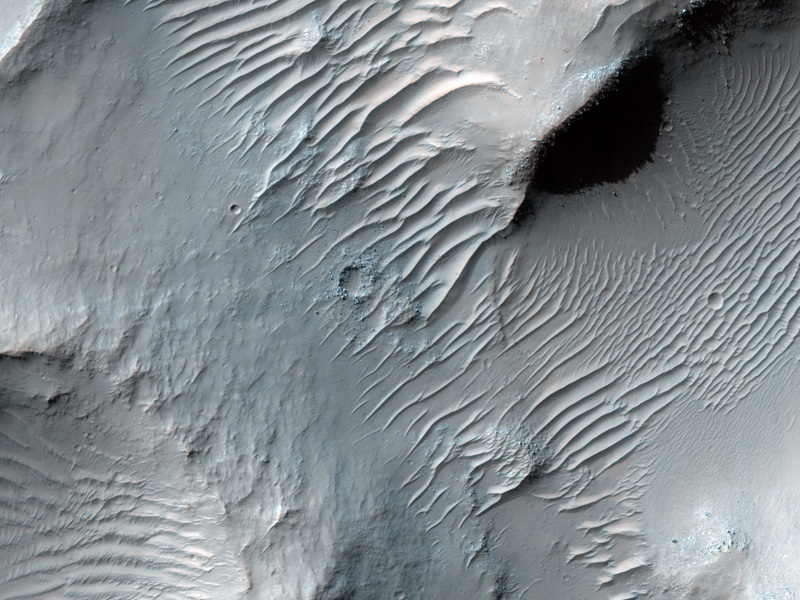

Dunes on Floor of Samara Valles, Mars

Samara Valles is one of the longest ancient valley systems on Mars. This system traverses more than 1000 kilometers (621 miles) toward the northwest across the heavily cratered southern highlands eroding into the gentle slopes of Terra Meridiani. The valley terminates in the northern lowlands within the Chryse basin where both Viking Lander 1 and Pathfinder are located.

The High Resolution Imaging Science Experiment (HiRISE) camera on NASA’s Mars Reconnaissance Orbiter recorded this image on March 4, 2010. The target for this HiRISE observation was a suggestion submitted through the camera team’s HiWish public-suggestion program. For more information about how to submit target suggestions, see http://uahirise.org/hiwish/.

The image shows a portion of the upper reach of Samara Valles. The valley is several hundred meters (or yards) wide at this location, and the surface is mantled with dust as evidenced by the system of dunes that line the valley floor. The surface is heavily cratered by ancient impacts whose ejecta blankets have long ago been eroded and subsequently buried by dust which mantles the entire region.

This image covers a swath of ground about 1 kilometer (about two-thirds of a mile) wide. It is a portion of HiRISE observation ESP_016895_1525, which is centered at 27.04 degrees south latitude, 344.39 degrees east longitude. The season on Mars is southern-hemisphere autumn. Other image products from this observation are available at http://hirise.lpl.arizona.edu/ESP_016895_1525.

Color images from HiRISE combine information from detectors with three different color filters: red, infrared, and blue-green. Thus they include information from part of the spectrum human eyes cannot see and are not true color as the eye would see. The resulting false color helps to show differences among surface materials.

The University of Arizona, Tucson, operates the HiRISE camera, which was built by Ball Aerospace & Technologies Corp., Boulder, Colo. NASA’s Jet Propulsion Laboratory, a division of the California Institute of Technology, Pasadena, manages the Mars Reconnaissance Orbiter for the NASA Science Mission Directorate, Washington. Lockheed Martin Space Systems, Denver, built the spacecraft.

Credit: NASA/JPL-Caltech/University of Arizona